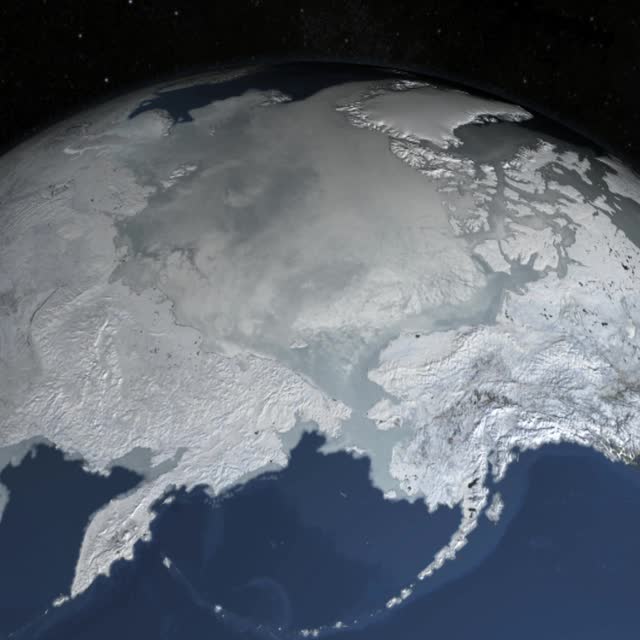

Arctic Sea Ice Sets New Record Winter Low

The sea ice cap of the Arctic appeared to reach its annual maximum winter extent on February 25, according to data from the NASA-supported National Snow and Ice Data Center (NSIDC) at the University of Colorado, Boulder. At 5.61 million square miles (14.54 million square kilometers), this year’s maximum extent was the smallest on the satellite record and also one of the earliest.

Credit: NASA Goddard Space Flight Center